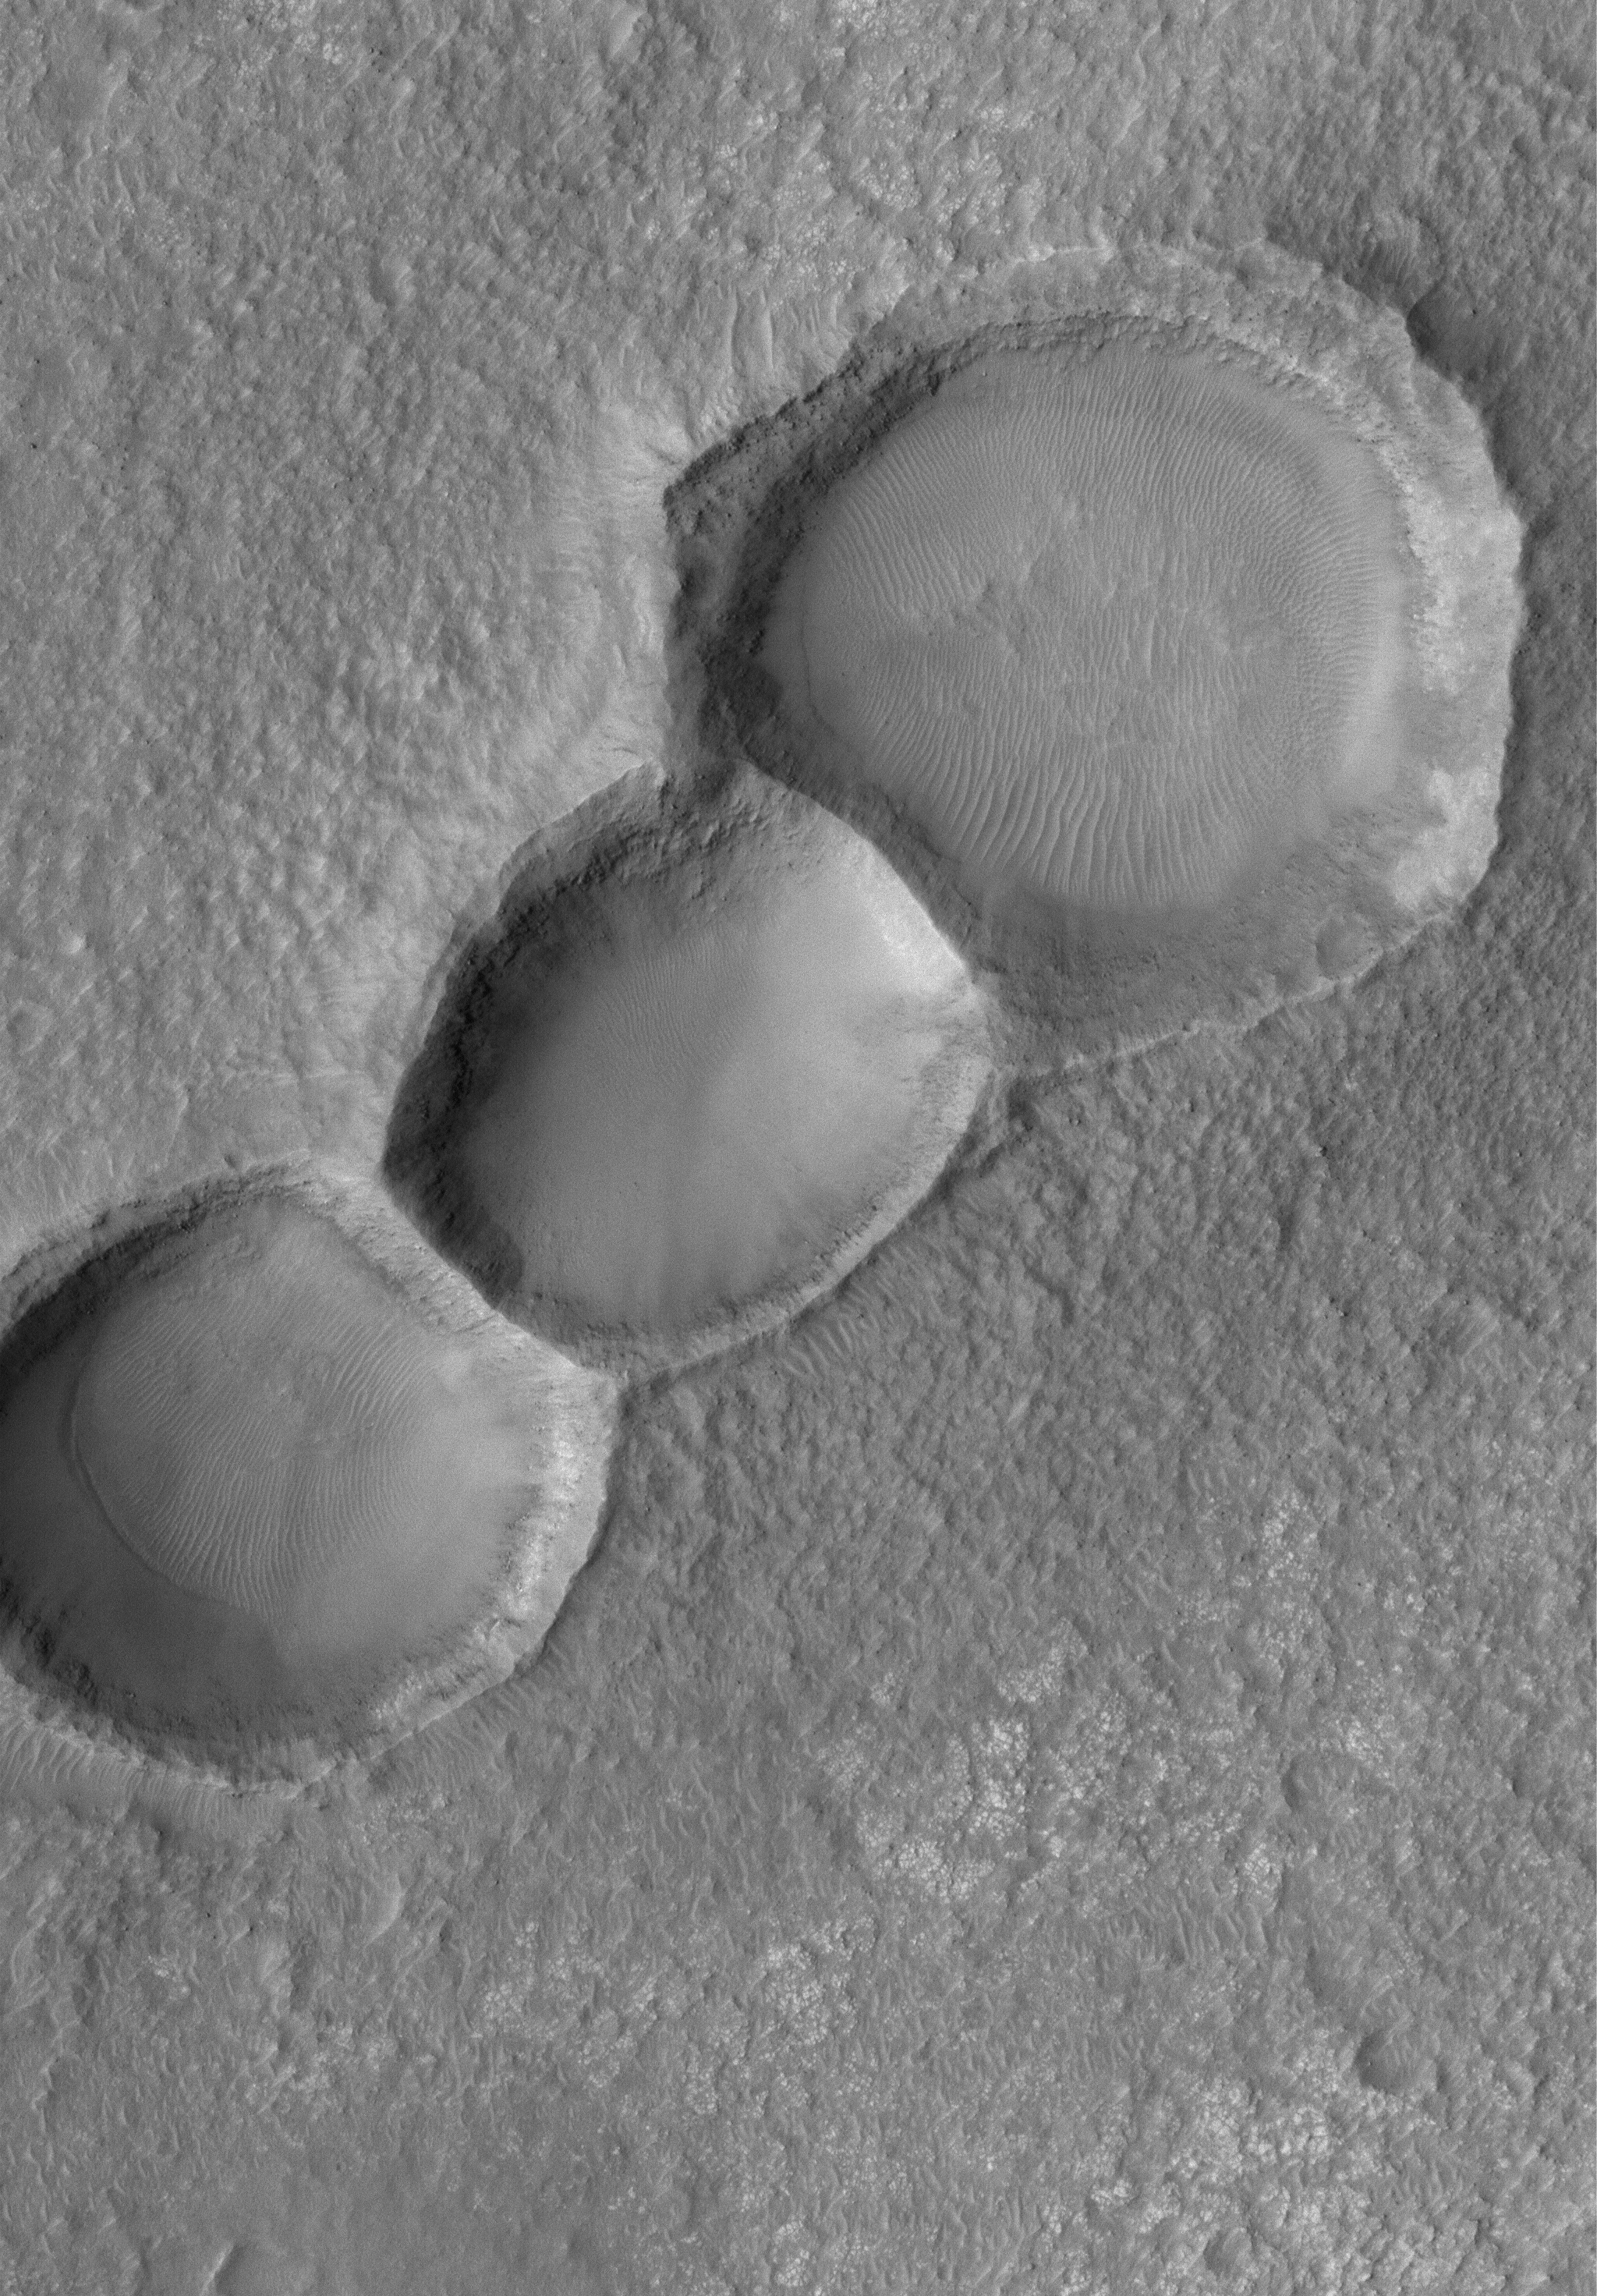

Triple Impact

24 July 2005
This Mars Global Surveyor (MGS) Mars Orbiter Camera (MOC) image shows a 1.5 meters per pixel (~5 ft/pixel) view of three aligned meteor impact craters on the floor of a much larger crater in the Noachis Terra region. The craters may have formed together from a single event in which the impactor (the meteor) was broken into three pieces.

Location near: 33.9°S, 10.5°W
Image width: width: ~3 km (~1.9 mi)
Illumination from: upper left
Season: Southern Spring

Credit: NASA/JPL/Malin Space Science Systems